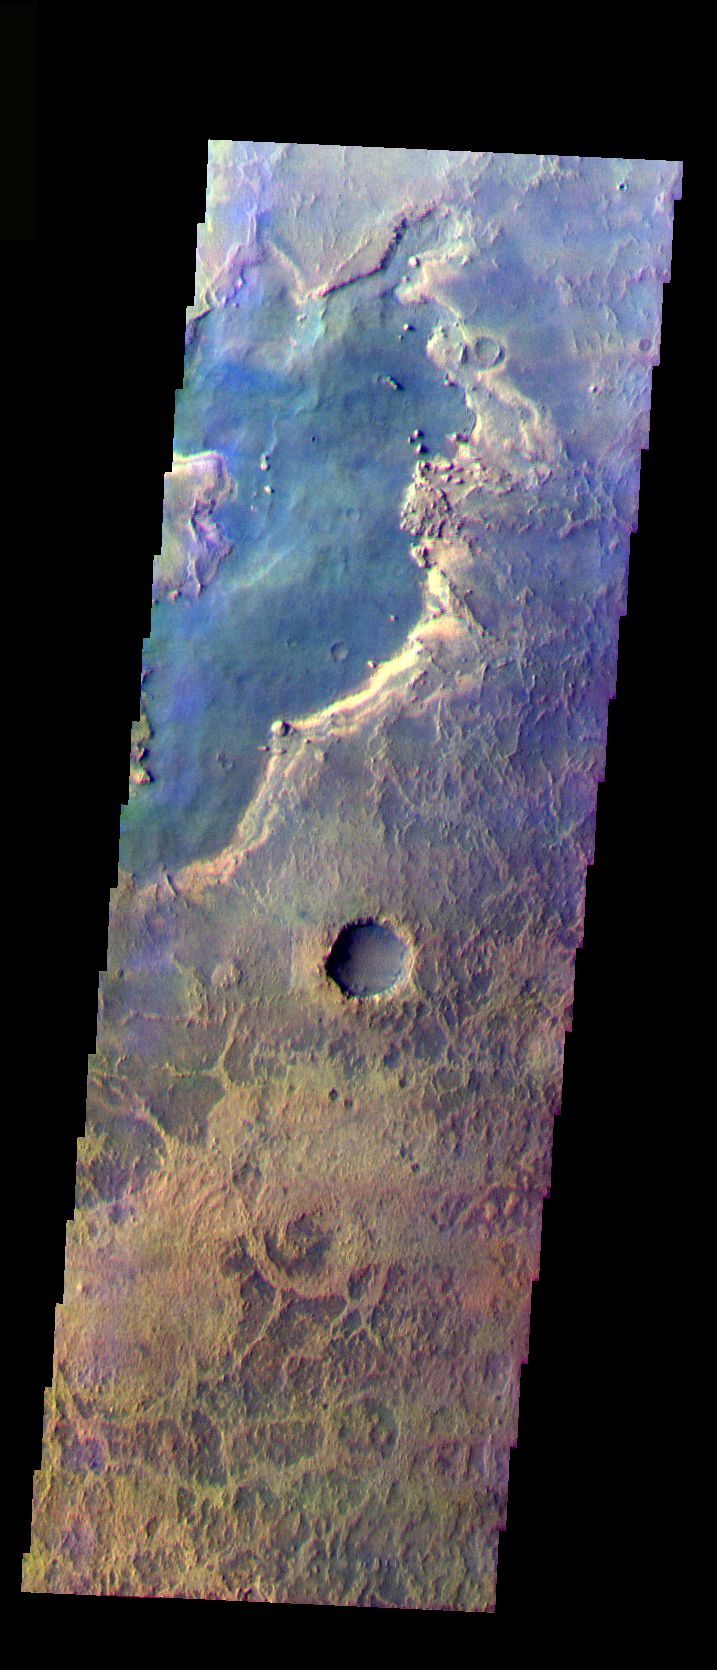

Meridiani

The THEMIS VIS camera is capable of capturing color images of the Martian surface using five different color filters. In this mode of operation, the spatial resolution and coverage of the image must be reduced to accommodate the additional data volume produced from using multiple filters. To make a color image, three of the five filter images (each in grayscale) are selected. Each is contrast enhanced and then converted to a red, green, or blue intensity image. These three images are then combined to produce a full color, single image. Because the THEMIS color filters don’t span the full range of colors seen by the human eye, a color THEMIS image does not represent true color. Also, because each single-filter image is contrast enhanced before inclusion in the three-color image, the apparent color variation of the scene is exaggerated. Nevertheless, the color variation that does appear is representative of some change in color, however subtle, in the actual scene. Note that the long edges of THEMIS color images typically contain color artifacts that do not represent surface variation.

This false color image shows one portion of the surface in the Meridiani region. The Opportunity rover landed west of this image. This image was collected during the Northern Spring season.

Image information: VIS instrument. Latitude 1.6, Longitude 5.6 East (354.4 West). 35 meter/pixel resolution.

Note: this THEMIS visual image has not been radiometrically nor geometrically calibrated for this preliminary release. An empirical correction has been performed to remove instrumental effects. A linear shift has been applied in the cross-track and down-track direction to approximate spacecraft and planetary motion. Fully calibrated and geometrically projected images will be released through the Planetary Data System in accordance with Project policies at a later time.

NASA’s Jet Propulsion Laboratory manages the 2001 Mars Odyssey mission for NASA’s Office of Space Science, Washington, D.C. The Thermal Emission Imaging System (THEMIS) was developed by Arizona State University, Tempe, in collaboration with Raytheon Santa Barbara Remote Sensing. The THEMIS investigation is led by Dr. Philip Christensen at Arizona State University. Lockheed Martin Astronautics, Denver, is the prime contractor for the Odyssey project, and developed and built the orbiter. Mission operations are conducted jointly from Lockheed Martin and from JPL, a division of the California Institute of Technology in Pasadena.

Credit: NASA/JPL/Arizona State University